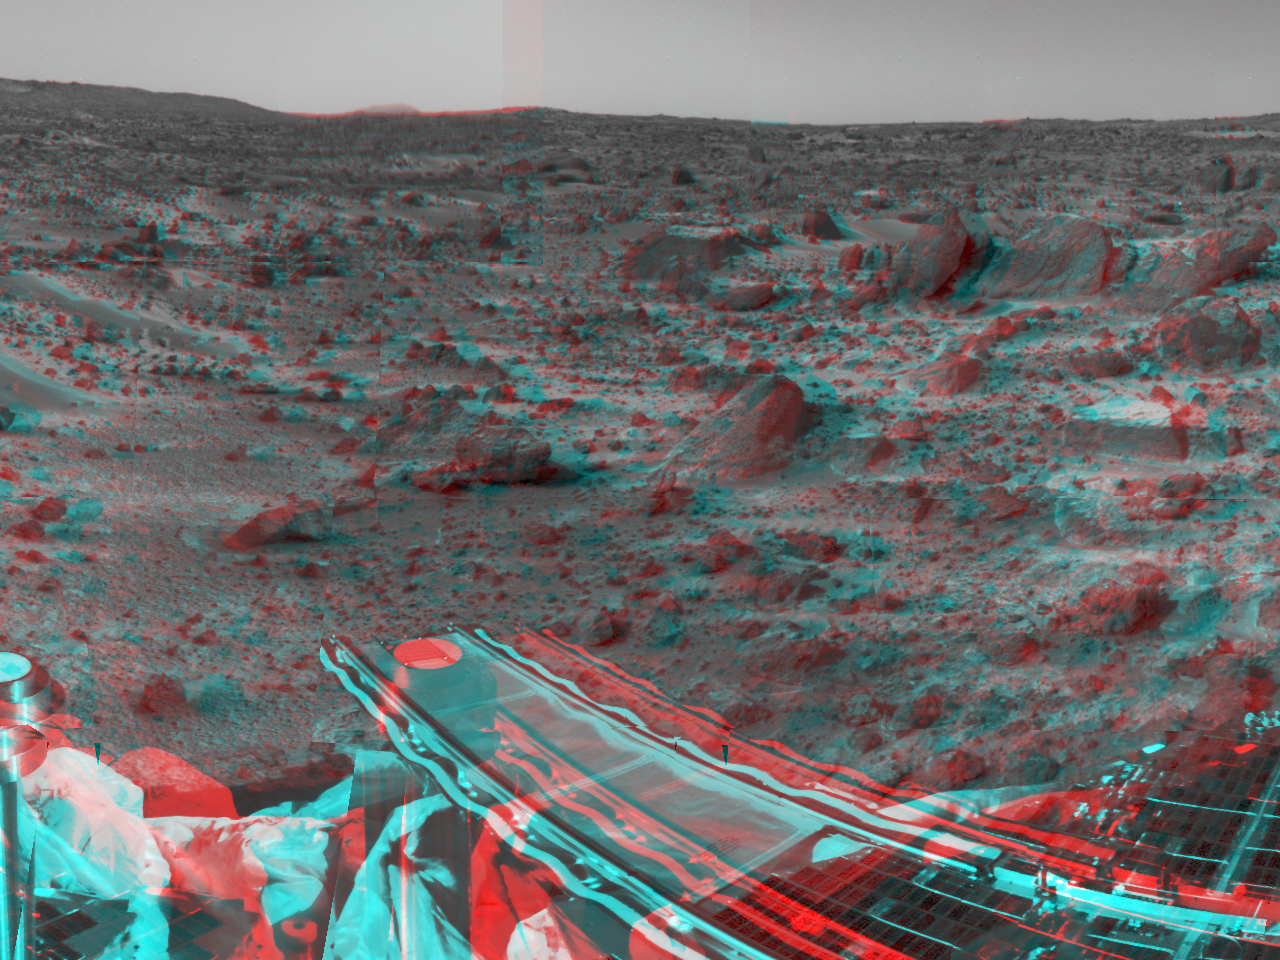

Forward Ramp in 3-D

Mars Pathfinder’s forward rover ramp can be seen successfully unfurled in this image, taken in stereo by the Imager for Mars Pathfinder (IMP) on Sol 3. 3D glasses are necessary to identify surface detail. This ramp was not used for the deployment of the microrover Sojourner, which occurred at the end of Sol 2. When this image was taken, Sojourner was still latched to one of the lander’s petals, waiting for the command sequence that would execute its descent off of the lander’s petal.

The image helped Pathfinder scientists determine whether to deploy the rover using the forward or backward ramps and the nature of the first rover traverse. The metallic object at the lower left of the image is the lander’s low-gain antenna. The square at the end of the ramp is one of the spacecraft’s magnetic targets. Dust that accumulates on the magnetic targets will later be examined by Sojourner’s Alpha Proton X-Ray Spectrometer instrument for chemical analysis. At right, a lander petal is visible.

The IMP is a stereo imaging system with color capability provided by 24 selectable filters — twelve filters per “eye.” It stands 1.8 meters above the Martian surface, and has a resolution of two millimeters at a range of two meters.

Mars Pathfinder is the second in NASA’s Discovery program of low-cost spacecraft with highly focused science goals. The Jet Propulsion Laboratory, Pasadena, CA, developed and manages the Mars Pathfinder mission for NASA’s Office of Space Science, Washington, D.C. JPL is an operating division of the California Institute of Technology (Caltech). The Imager for Mars Pathfinder (IMP) was developed by the University of Arizona Lunar and Planetary Laboratory under contract to JPL. Peter Smith is the Principal Investigator.

Click below to see the left and right views individually.

Left
Right

Credit: NASA/JPL